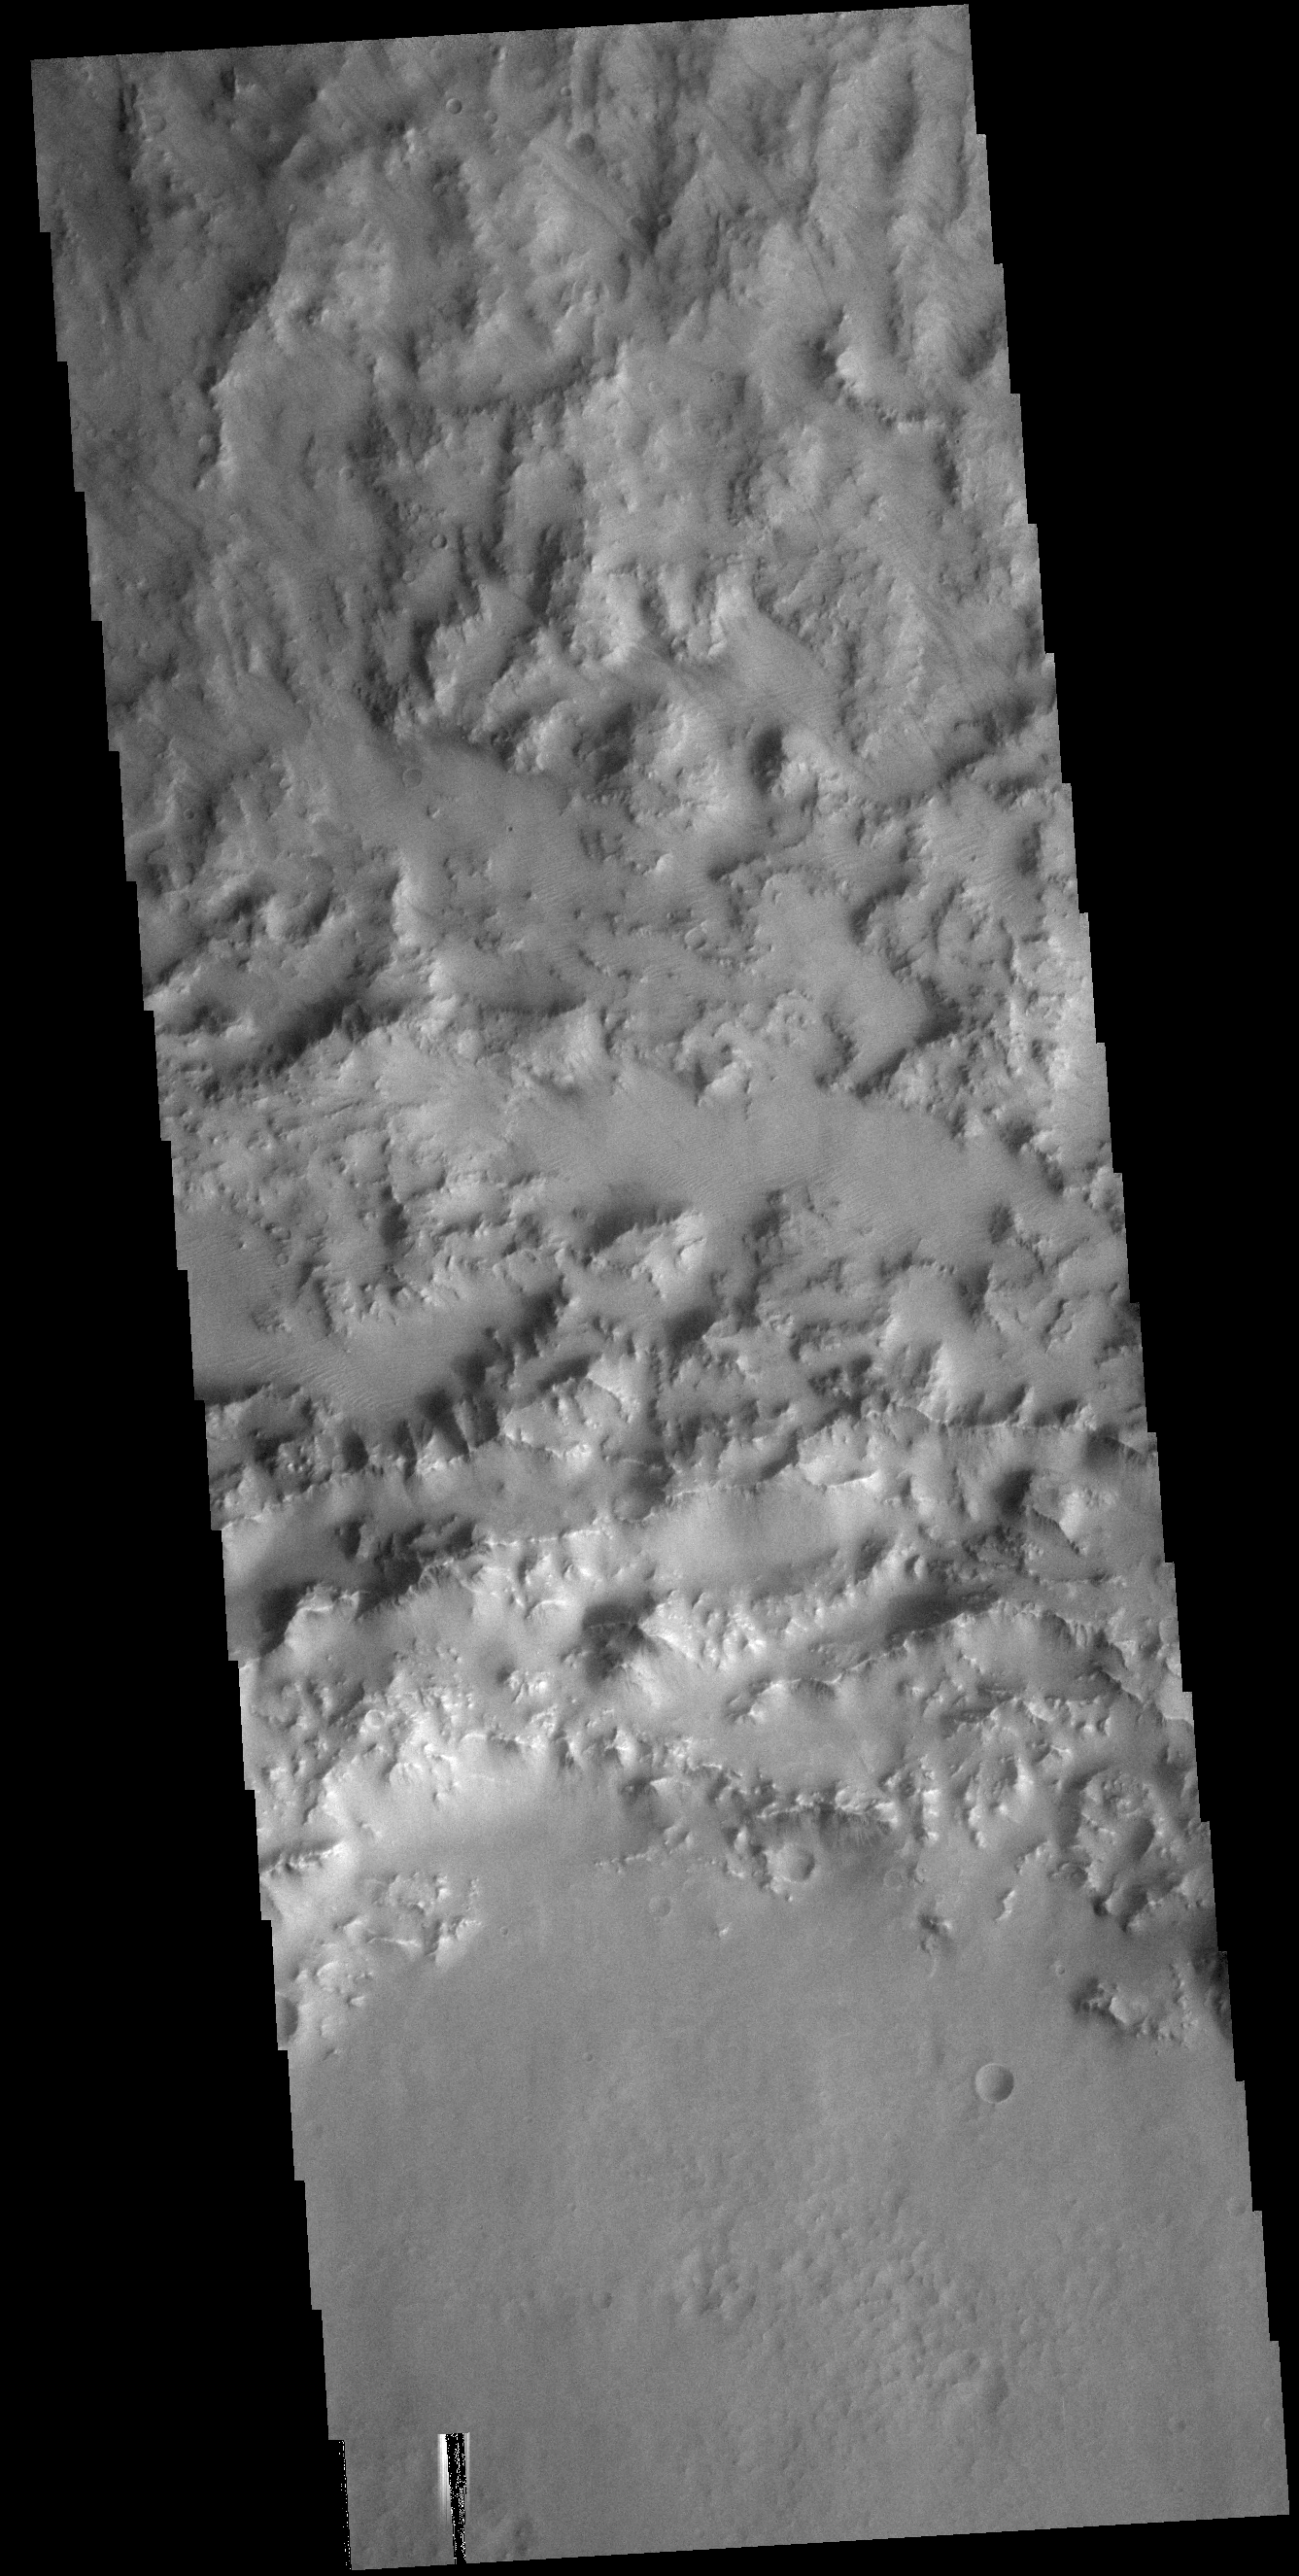

Rough Rim

This VIS image shows part of the northern rim of an unnamed crater in Hesperia Planum.

Credit: NASA/JPL-Caltech/ASU